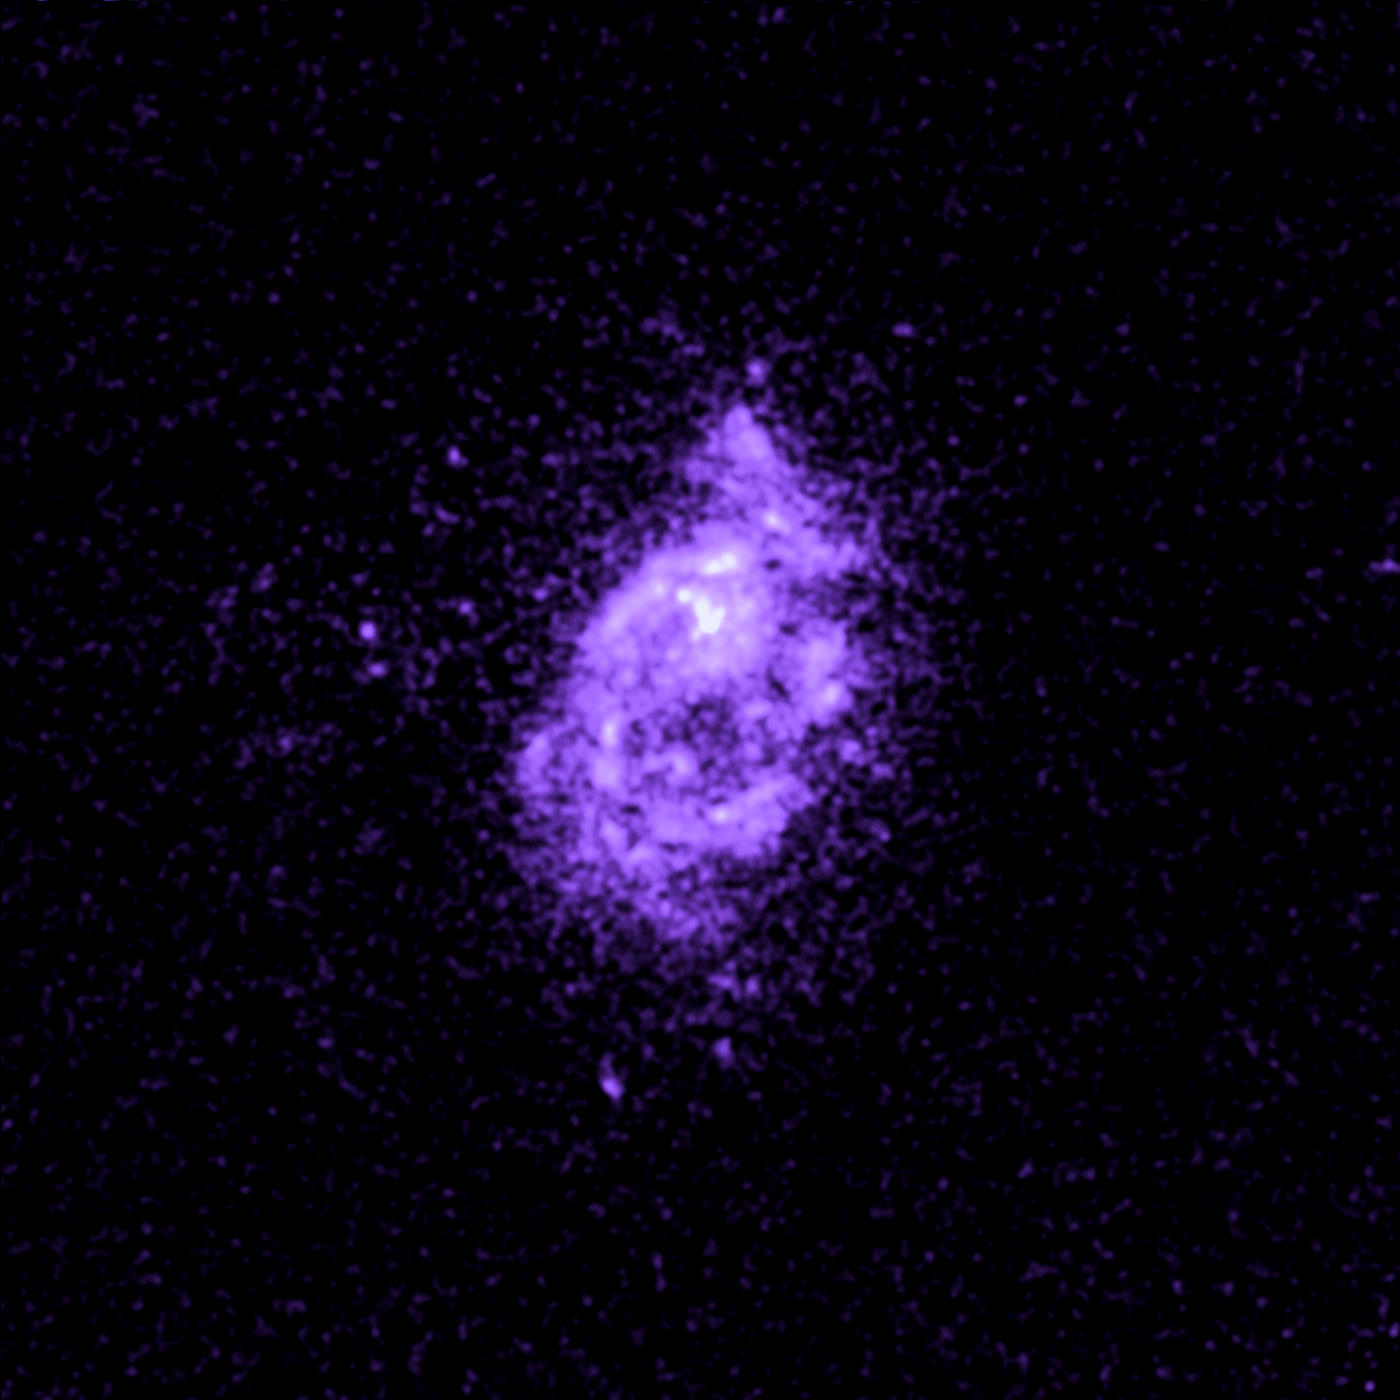

Galaxy ZwCl 8193

Object Name: ZwCl 8193
Object Description: Brightest Cluster Galaxies (BCG)
Instrument: HST/ACS/SBC

Compass and Scale Compass and Scale An astronomical image with a scale that shows how large an object is on the sky, a compass that shows how the object is oriented on the sky, and the filters with which the image was made.

Credit: NASA, ESA, G. Tremblay (Yale University), and R. Mittal (Rochester Institute of Technology, and Max Planck Institute for Gravitational Physics)